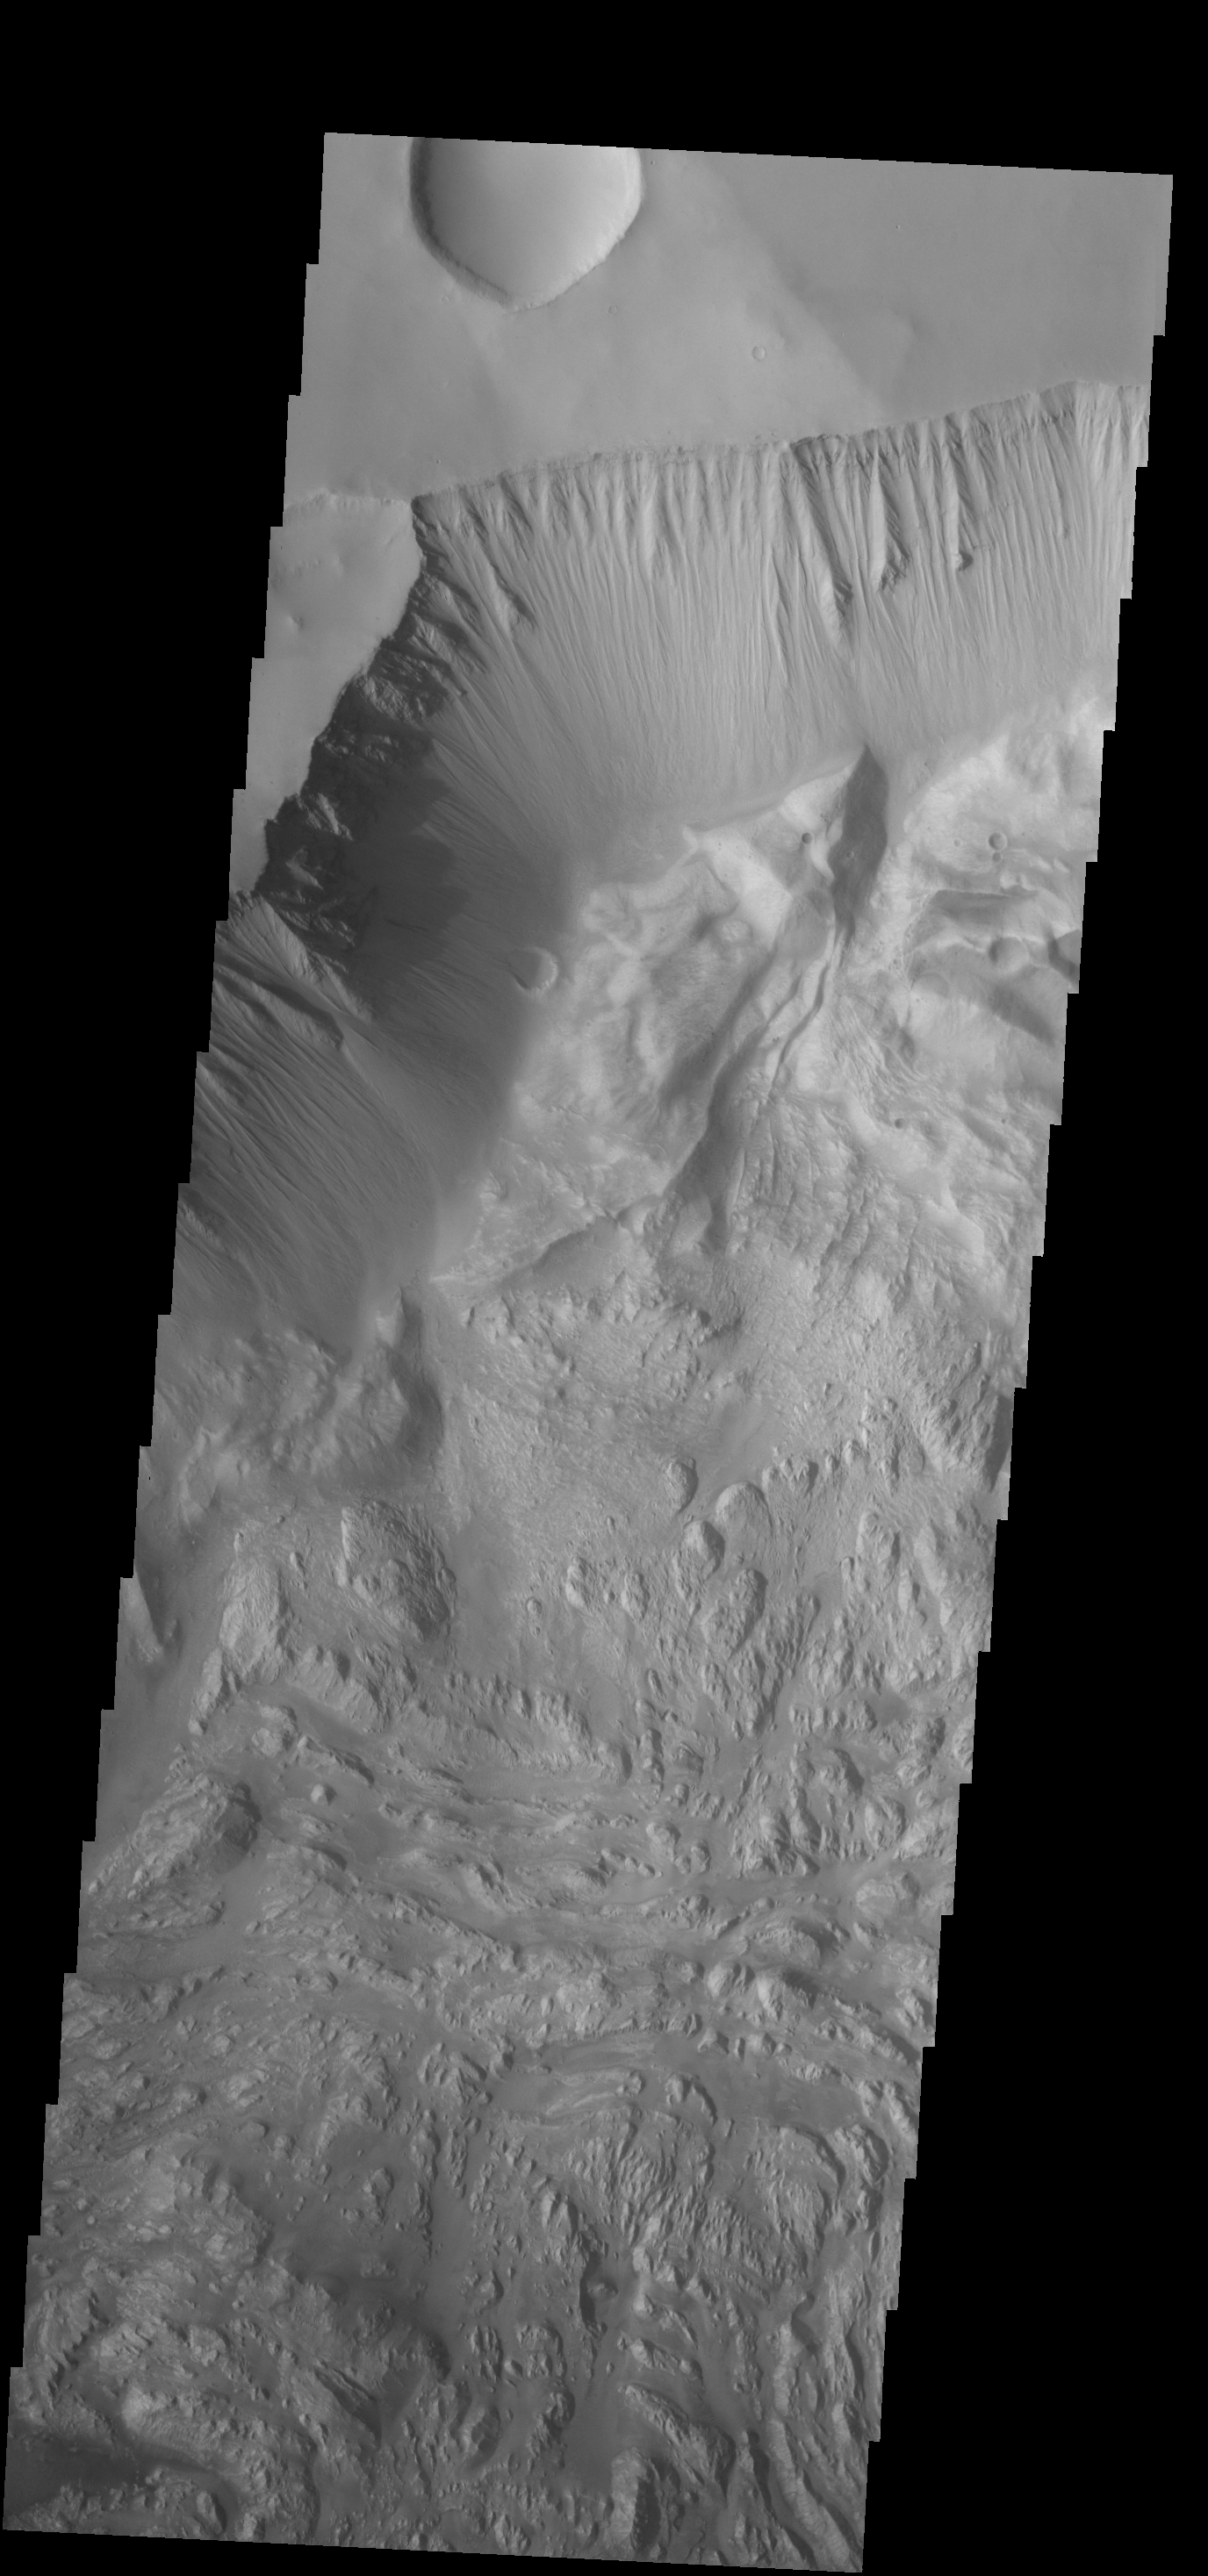

Investigating Mars: Hebes Chasma

This image shows the northern side of Hebes Chasma. The large central layered mesa is just off the bottom of the image. Meeting in approximately the center of the image are materials eroded from the cliff face and mesa. The appearance of the material differs. Both the floor and central mesa are very complex features in this canyon. Hebes Chasma is an enclosed basin not connected to Valles Marineris.

The Odyssey spacecraft has spent over 15 years in orbit around Mars, circling the planet more than 69000 times. It holds the record for longest working spacecraft at Mars. THEMIS, the IR/VIS camera system, has collected data for the entire mission and provides images covering all seasons and lighting conditions. Over the years many features of interest have received repeated imaging, building up a suite of images covering the entire feature. From the deepest chasma to the tallest volcano, individual dunes inside craters and dune fields that encircle the north pole, channels carved by water and lava, and a variety of other feature, THEMIS has imaged them all. For the next several months the image of the day will focus on the Tharsis volcanoes, the various chasmata of Valles Marineris, and the major dunes fields. We hope you enjoy these images!

Credit: NASA/JPL-Caltech/ASU